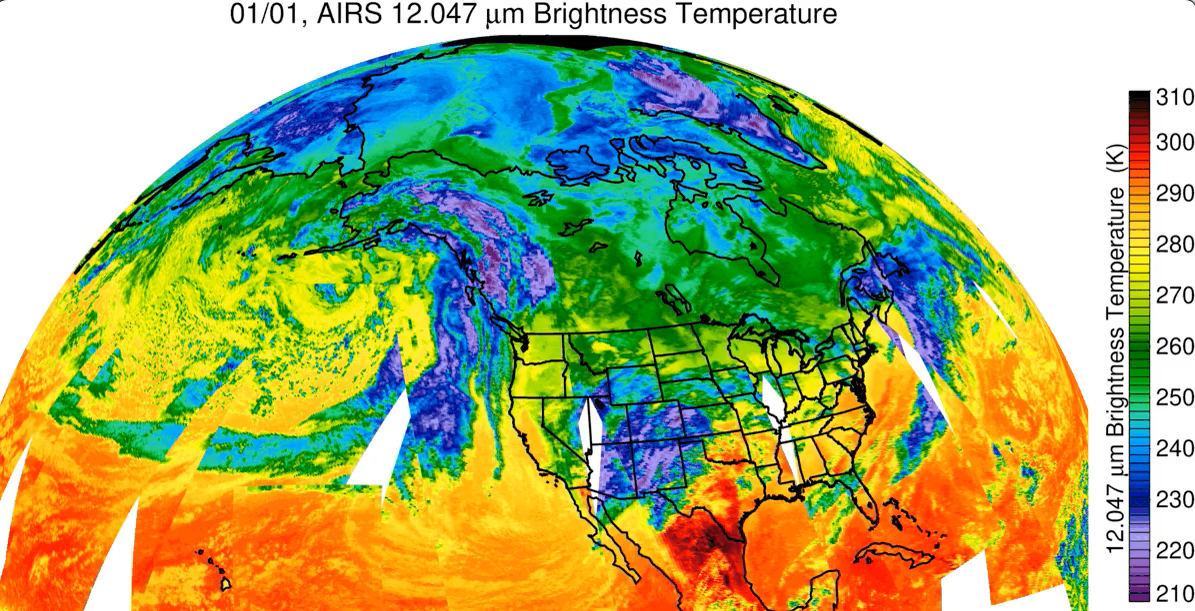

California Atmospheric River Storms Captured by NASA’s AIRS

Since the start of 2023 California has been drenched by a series of storms being transported by an atmospheric river – a relatively narrow, windy region in Earth’s atmosphere that can transport moisture or tiny particles for thousands of miles, much like a river on land moves water. NASA’s Atmospheric Infrared Sounder (AIRS) captured the series of storms as they dumped record amounts of rain in some parts of California, caused flooding, and damaged infrastructure. Forecasts say this pattern of storms will continue through the week of Jan. 9.

The images show cloud temperatures taken at infrared wavelengths not visible to the human eye. Purple and violet areas are colder, between about minus 82 degrees Fahrenheit and minus 46 degrees Fahrenheit (minus 63 degrees Celsius to minus 44 degrees Celsius), than blue and green regions which are roughly minus 28 degrees Fahrenheit to 26 degrees Fahrenheit (minus 33 degrees Celsius to minus 3 degrees Celsius). Warmer red sections are between roughly 62 degrees Fahrenheit and 80 degrees Fahrenheit (17 degrees Celsius to 27 degrees Celsius), representing mostly cloud-free air. The cooler parts of the clouds are associated with very heavy rainfall. White patches represent gaps in satellite coverage.

Located aboard the Aqua satellite AIRS, in conjunction with the Advanced Microwave Sounding Unit (AMSU), senses emitted infrared and microwave radiation from Earth to provide a 3D look at the planet’s weather and climate. Working in tandem, the two instruments make simultaneous observations down to Earth’s surface. With more than 2,000 channels sensing different regions of the atmosphere, the system creates a global, 3D map of atmospheric temperature and humidity, cloud amounts and heights, greenhouse gas concentrations, and many other atmospheric phenomena. Launched into Earth orbit in 2002 aboard NASA’s Aqua spacecraft, the AIRS and AMSU instruments are managed by NASA’s Jet Propulsion Laboratory in Southern California, under contract to NASA. JPL is a division of Caltech.

Credit: NASA/JPL-Caltech